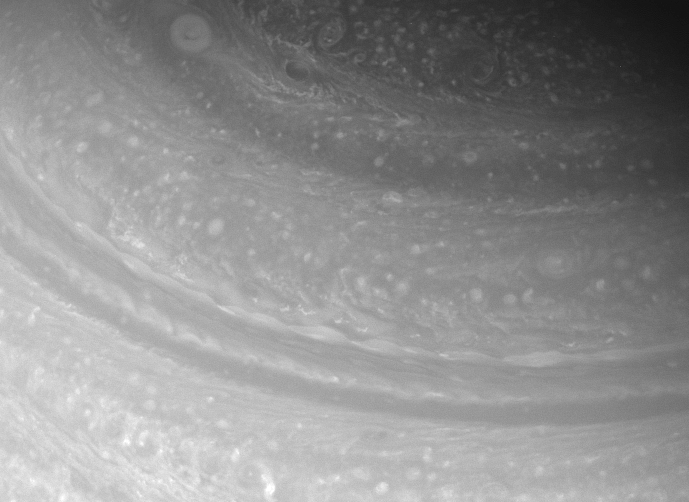

The Turbulent North

Diverse cloud forms shift and spin in the far northern reaches of Saturn.

The image was taken with the Cassini spacecraft wide-angle camera on Feb. 18, 2008 using a spectral filter sensitive to wavelengths of infrared light centered at 752 nanometers. The view was acquired at a distance of approximately 1.2 million kilometers (757,000 miles) from Saturn. Image scale is 69 kilometers (43 miles) per pixel.

The Cassini-Huygens mission is a cooperative project of NASA, the European Space Agency and the Italian Space Agency. The Jet Propulsion Laboratory, a division of the California Institute of Technology in Pasadena, manages the mission for NASA’s Science Mission Directorate, Washington, D.C. The Cassini orbiter and its two onboard cameras were designed, developed and assembled at JPL. The imaging operations center is based at the Space Science Institute in Boulder, Colo.

Credit: NASA/JPL/Space Science Institute